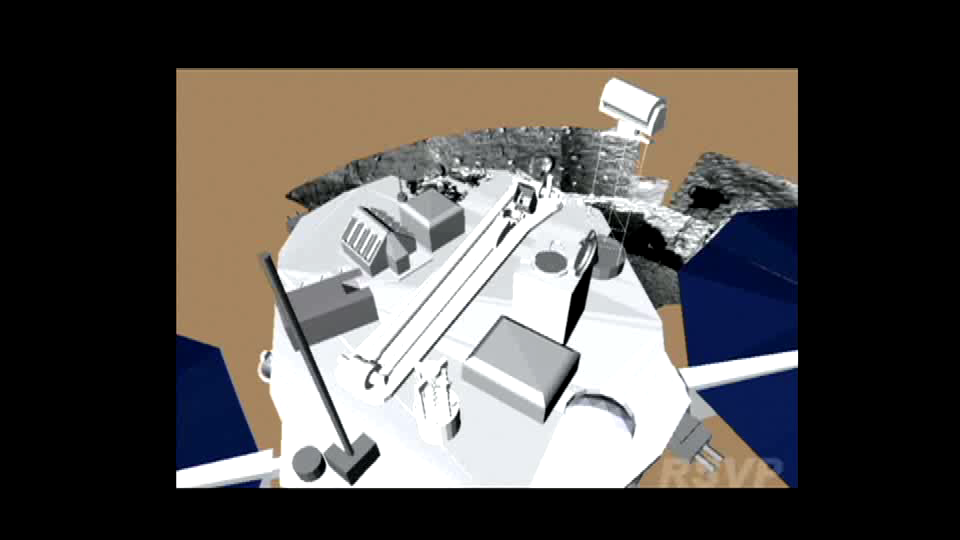

Phoenix Stretches its Arm

The Phoenix spacecraft is scheduled to begin raising its robotic arm up and out of its stowed configuration on the third Martian day, or Sol 3 (May 28, 2008) of the mission. This artist’s animation, based on engineering models, shows how Phoenix will accomplish this task. First, its wrist actuator will rotate, releasing its launch-restraint pin. Next, the forearm moves up, releasing the elbow launch-restraint pin. The elbow will then move up and over in small steps, a process referred to as “staircasing.” This ensures that the arm’s protective biobarrier wrap, now unpeeled and lying to the side of the arm, will not get in the way of the arm’s deployment.

The arm is scheduled to straighten all the way out on Sol 4 (May 29, 2008), after engineers have reviewed images and telemetry data from the spacecraft showing that the biobarrier material has been cleared.

The Phoenix Mission is led by the University of Arizona, Tucson, on behalf of NASA. Project management of the mission is by NASA’s Jet Propulsion Laboratory, Pasadena, Calif. Spacecraft development is by Lockheed Martin Space Systems, Denver.

Photojournal Note: As planned, the Phoenix lander, which landed May 25, 2008 23:53 UTC, ended communications in November 2008, about six months after landing, when its solar panels ceased operating in the dark Martian winter.

Credit: NASA/JPL-Caltech/University of Arizona